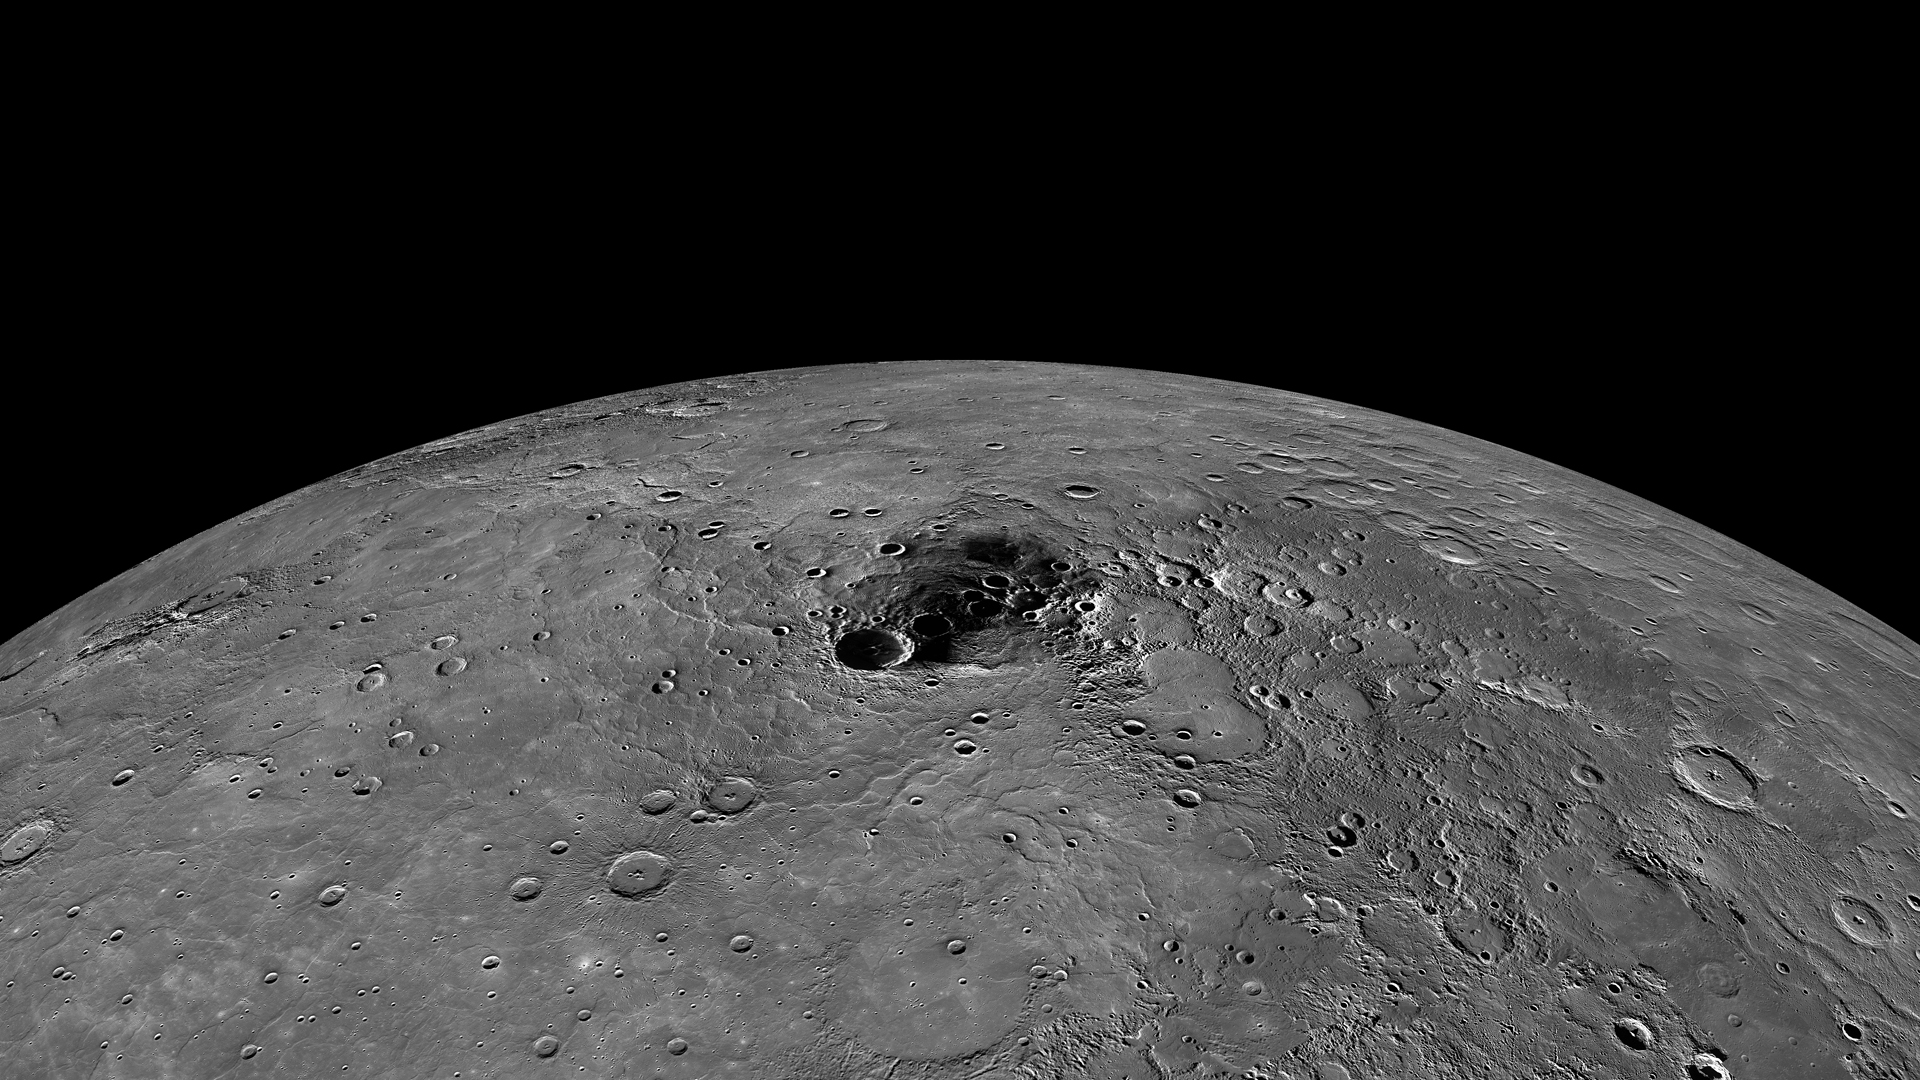

Mercury’s Polar Region

Due to its nearly vertical spin axis, Mercury’s north pole is never fully sunlit. If it were, it might look something like this image, which is an orthographic projection of a global mosaic. The dark area towards the center of the image contains the north pole.

Instrument: Wide Angle Camera (WAC) of the Mercury Dual Imaging System (MDIS)
Scale: The diameter of Mercury is 4880 km (3030 miles).
Map Projection: Orthographic

The MESSENGER spacecraft is the first ever to orbit the planet Mercury, and the spacecraft’s seven scientific instruments and radio science investigation are unraveling the history and evolution of the Solar System’s innermost planet. Visit the Why Mercury? section of this website to learn more about the key science questions that the MESSENGER mission is addressing. During the one-year primary mission, MDIS acquired 88,746 images and extensive other data sets. MESSENGER is now in a year-long extended mission, during which plans call for the acquisition of more than 80,000 additional images to support MESSENGER’s science goals.

These images are from MESSENGER, a NASA Discovery mission to conduct the first orbital study of the innermost planet, Mercury. For information regarding the use of images, see the MESSENGER image use policy.

Credit: NASA/Johns Hopkins University Applied Physics Laboratory/Carnegie Institution of Washington